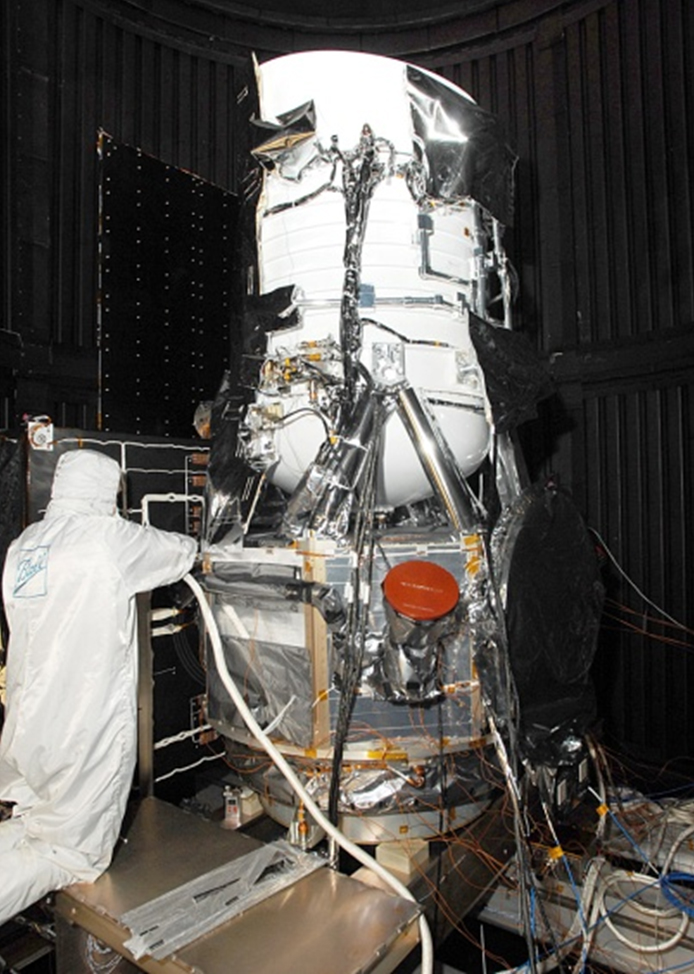

WISE Spacecraft in Clean Room

The Wide-field Infrared Survey Explorer, or WISE, in the clean room at Ball Aerospace & Technologies Corp., in Boulder, Colo.

NASA’s Jet Propulsion Laboratory, Pasadena, Calif., manages the Wide-field Infrared Survey Explorer for NASA’s Science Mission Directorate, Washington. The mission’s principal investigator, Edward Wright, is at UCLA. The mission was competitively selected under NASA’s Explorers Program managed by the Goddard Space Flight Center, Greenbelt, Md. The science instrument was built by the Space Dynamics Laboratory, Logan, Utah, and the spacecraft was built by Ball Aerospace & Technologies Corp., Boulder, Colo. Science operations and data processing take place at the Infrared Processing and Analysis Center at the California Institute of Technology in Pasadena. Caltech manages JPL for NASA.

Credit: NASA/JPL-Caltech/Ball